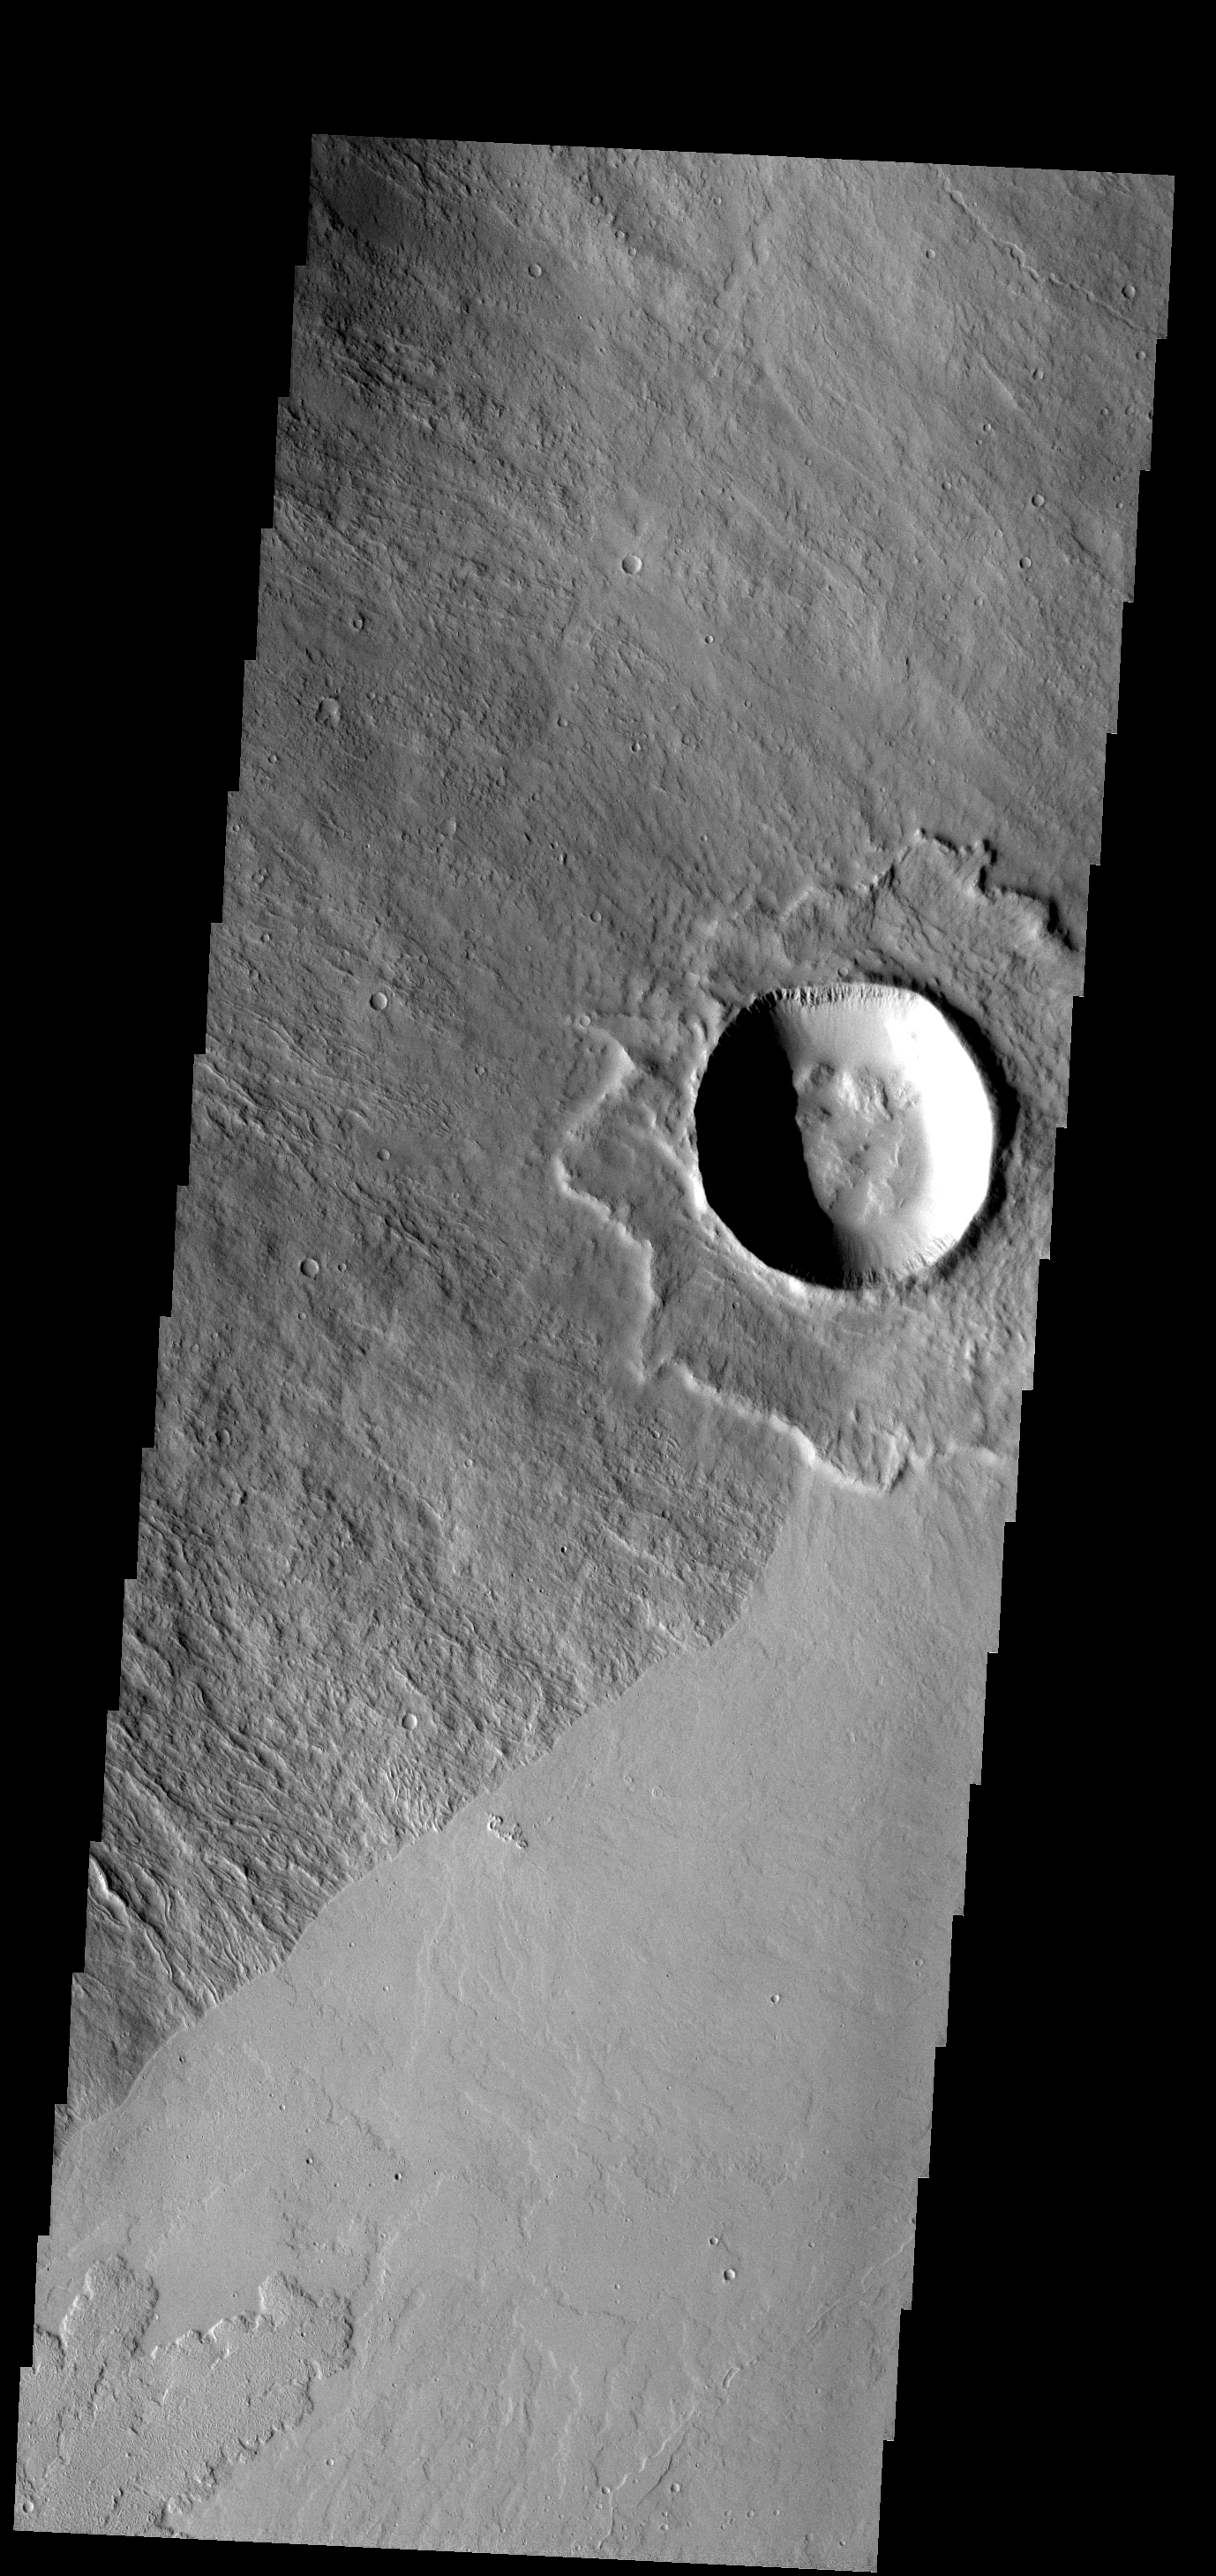

Volcano Crater

This crater is located on the flank of Ascraeus Mons.

Image information: VIS instrument. Latitude 9.3N, Longitude 257.6E. 18 meter/pixel resolution.

Please see the THEMIS Data Citation Note for details on crediting THEMIS images.

Note: this THEMIS visual image has not been radiometrically nor geometrically calibrated for this preliminary release. An empirical correction has been performed to remove instrumental effects. A linear shift has been applied in the cross-track and down-track direction to approximate spacecraft and planetary motion. Fully calibrated and geometrically projected images will be released through the Planetary Data System in accordance with Project policies at a later time.

NASA’s Jet Propulsion Laboratory manages the 2001 Mars Odyssey mission for NASA’s Office of Space Science, Washington, D.C. The Thermal Emission Imaging System (THEMIS) was developed by Arizona State University, Tempe, in collaboration with Raytheon Santa Barbara Remote Sensing. The THEMIS investigation is led by Dr. Philip Christensen at Arizona State University. Lockheed Martin Astronautics, Denver, is the prime contractor for the Odyssey project, and developed and built the orbiter. Mission operations are conducted jointly from Lockheed Martin and from JPL, a division of the California Institute of Technology in Pasadena.

Credit: NASA/JPL/ASU